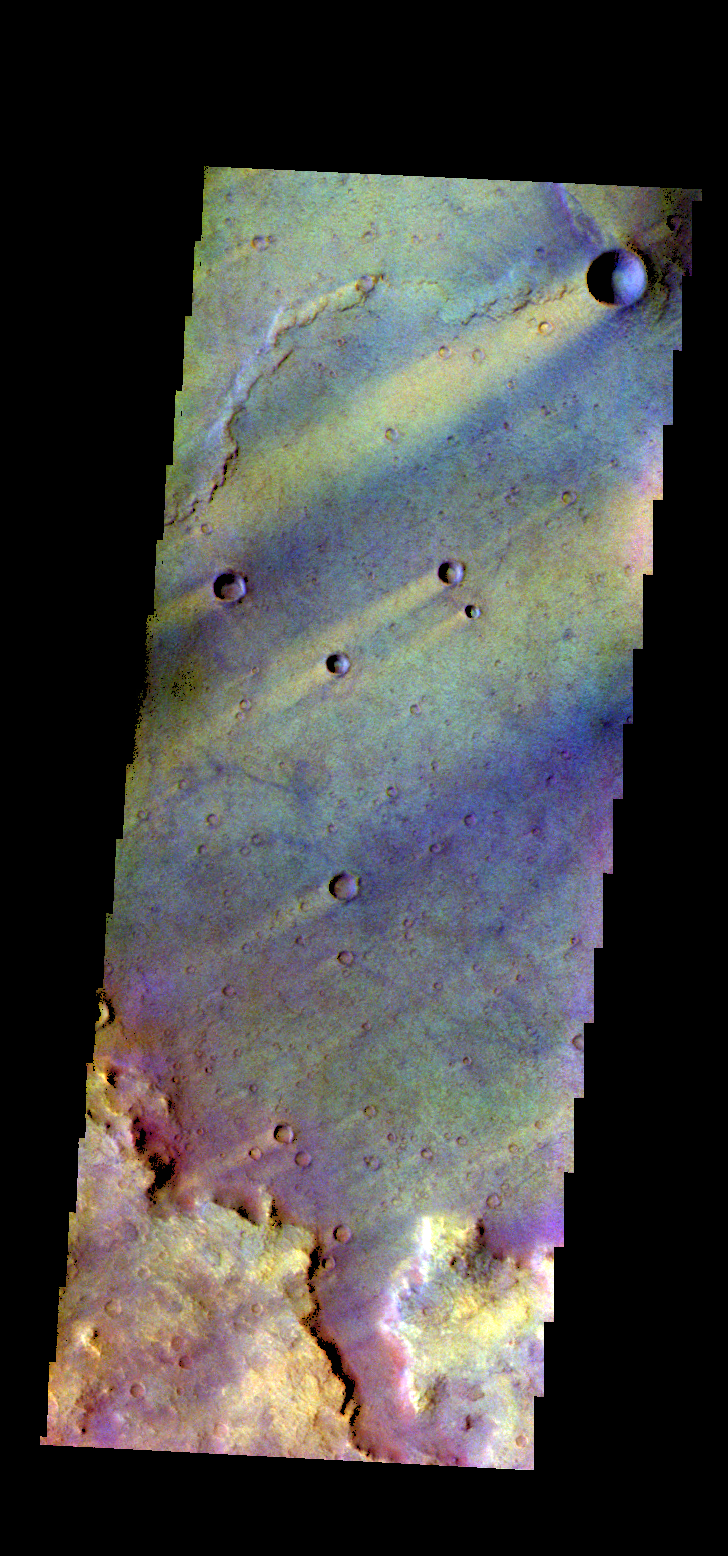

Syrtis Major Planum – False Color

The THEMIS camera contains 5 filters. The data from different filters can be combined in multiple ways to create a false color image. These false color images may reveal subtle variations of the surface not easily identified in a single band image. Today’s false color image shows part of Syrtis Major Planum, including several wind streaks.

Credit: NASA/JPL-Caltech/ASU